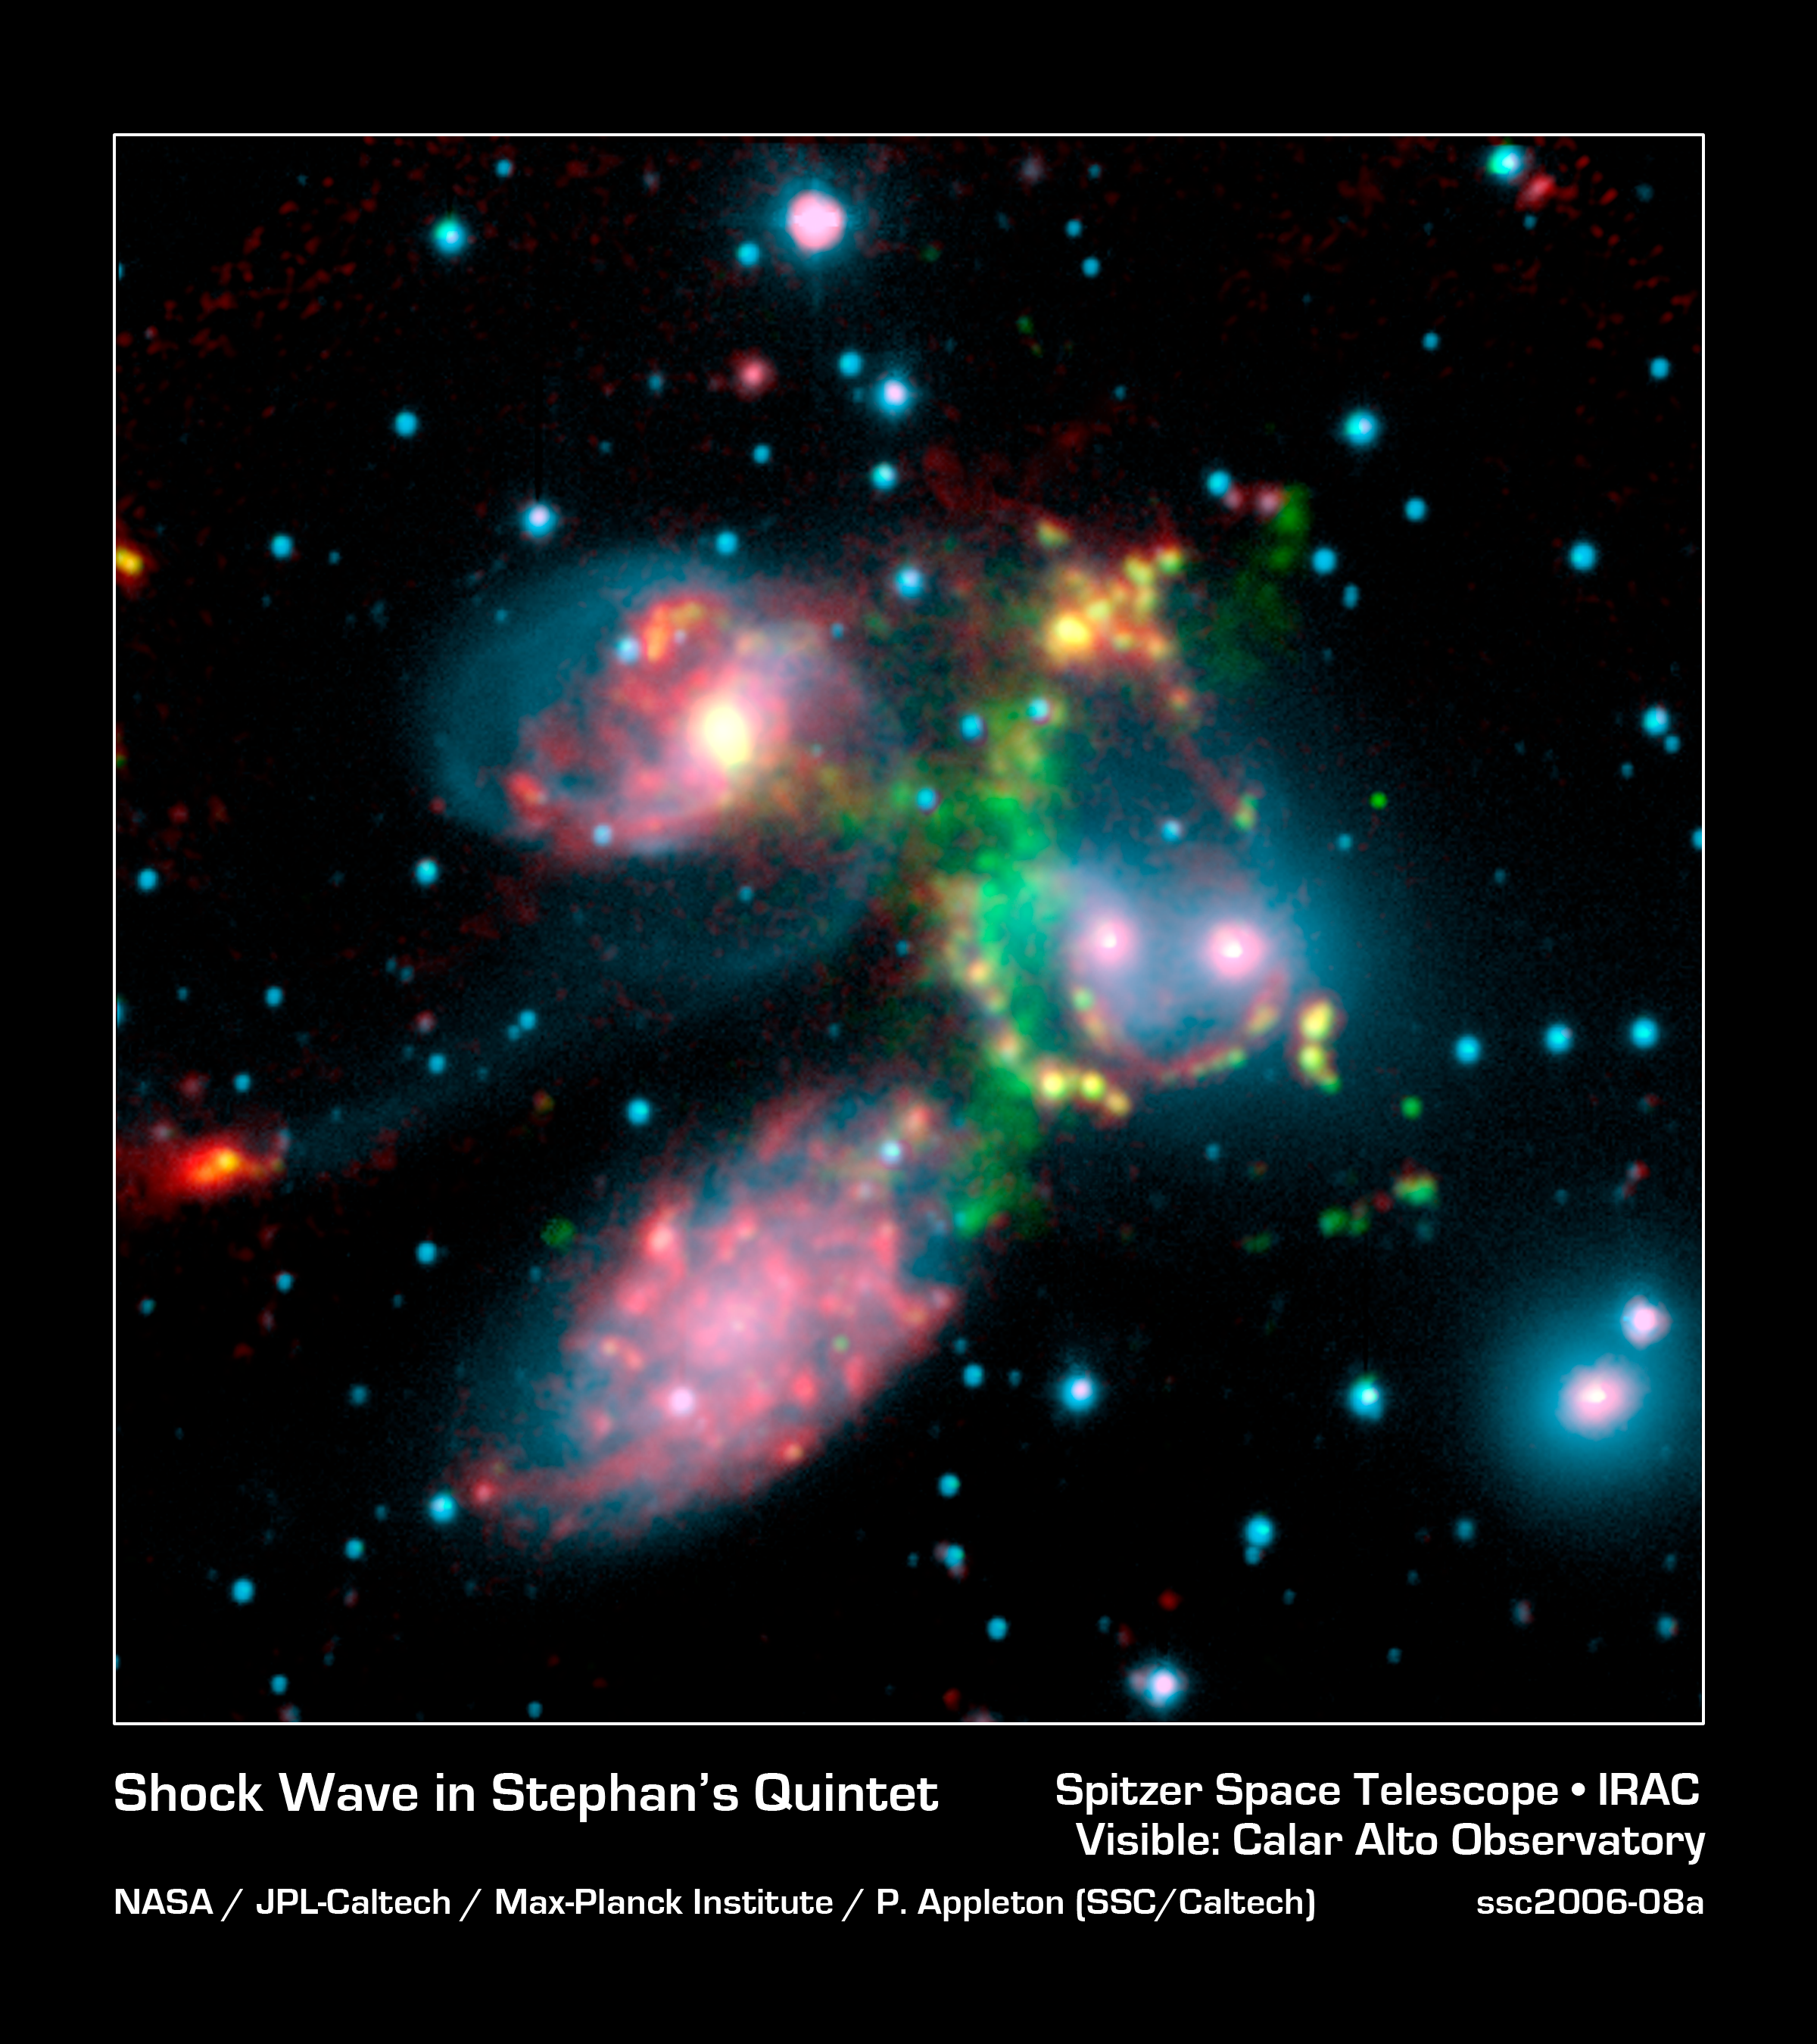

A Shocking Surprise in Stephan's Quintet

This false-color composite image of the Stephan's Quintet galaxy cluster clearly shows one of the largest shock waves ever seen (green arc), produced by one galaxy falling toward another at over a million miles per hour. It is made up of data from NASA's Spitzer Space Telescope and a ground-based telescope in Spain.

Four of the five galaxies in this image are involved in a violent collision, which has already stripped most of the hydrogen gas from the interiors of the galaxies. The centers of the galaxies appear as bright yellow-pink knots inside a blue haze of stars, and the galaxy producing all the turmoil, NGC7318b, is the left of two small bright regions in the middle right of the image. One galaxy, the large spiral at the bottom left of the image, is a foreground object and is not associated with the cluster.

The titanic shock wave, larger than our own Milky Way galaxy, was detected by the ground-based telescope using visible-light wavelengths. It consists of hot hydrogen gas. As NGC7318b collides with gas spread throughout the cluster, atoms of hydrogen are heated in the shock wave, producing the green glow.

Spitzer pointed its infrared spectrograph at the peak of this shock wave (middle of green glow) to learn more about its inner workings. This instrument breaks light apart into its basic components. Data from the instrument are referred to as spectra and are displayed as curving lines that indicate the amount of light coming at each specific wavelength.

The Spitzer spectrum showed a strong infrared signature for incredibly turbulent gas made up of hydrogen molecules. This gas is caused when atoms of hydrogen rapidly pair-up to form molecules in the wake of the shock wave. Molecular hydrogen, unlike atomic hydrogen, gives off most of its energy through vibrations that emit in the infrared.

This highly disturbed gas is the most turbulent molecular hydrogen ever seen. Astronomers were surprised not only by the turbulence of the gas, but by the incredible strength of the emission. The reason the molecular hydrogen emission is so powerful is not yet completely understood.

Stephan's Quintet is located 300 million light-years away in the Pegasus constellation.

This image is composed of three data sets: near-infrared light (blue) and visible light called H-alpha (green) from the Calar Alto Observatory in Spain, operated by the Max Planck Institute in Germany; and 8-micron infrared light (red) from Spitzer's infrared array camera.

Stephan's Quintet is located 300 million light-years away in the Pegasus constellation.

Stephan's Quintet is located 300 million light-years away in the Pegasus constellation.

Credit: NASA/JPL-Caltech/Max-Planck Institute/P. Appleton (Spitzer Science Center/Caltech)